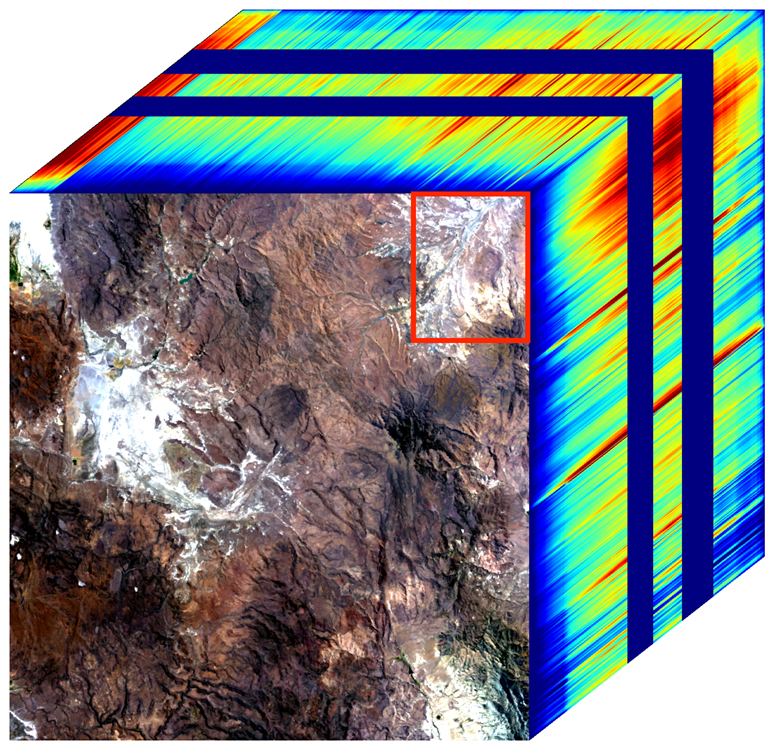

NASA’s EMIT Generates Image Cube of Surface Minerals in Northwest Nevada

The front panel of this image cube shows the true-color view of an area in northwest Nevada observed by NASA’s Earth Surface Mineral Dust Source Investigation (EMIT) imaging spectrometer. The side panels depict the spectral fingerprint for every point in the image, which shows an area about 130 miles (209 kilometers) northeast of Lake Tahoe.

The instrument works by measuring reflected solar energy from Earth across hundreds of wavelengths from the visible to the infrared range of the spectrum. The intensity of the reflected light varies by wavelength based on the material. Scientists are using these patterns, called spectral fingerprints, to identify surface minerals and pinpoint their locations on a map.

The cube was among the first created by EMIT scientists as they confirmed that the instrument was collecting data accurately before the start of science operations. Analysis of the patterns indicate areas dominated by kaolinite, a light-colored clay mineral. When dust from the kaolinite-dominated areas is lofted into the atmosphere, the particles tend to scatter sunlight and reflect it back to space, cooling the air.

Over the course of its 12-month mission, EMIT will collect measurements of 10 important surface minerals – kaolinite, hematite, goethite, illite, vermiculite, calcite, dolomite, montmorillonite, chlorite, and gypsum – in arid regions between 50-degree south and north latitudes in Africa, Asia, North and South America, and Australia. The data EMIT collects will help scientists better understand the role of airborne dust particles in heating and cooling Earth’s atmosphere on global and regional scales.

Since EMIT was installed on the International Space Station in late July 2022, the science team has been validating the data it collects against data gathered in 2018 by the Airborne Visible/Infrared Imaging Spectrometer (AVIRIS). EMIT and AVIRIS were developed at NASA’s Jet Propulsion Laboratory, which is managed for the agency by Caltech in Pasadena, California.

Credit: NASA/JPL-Caltech/USGS